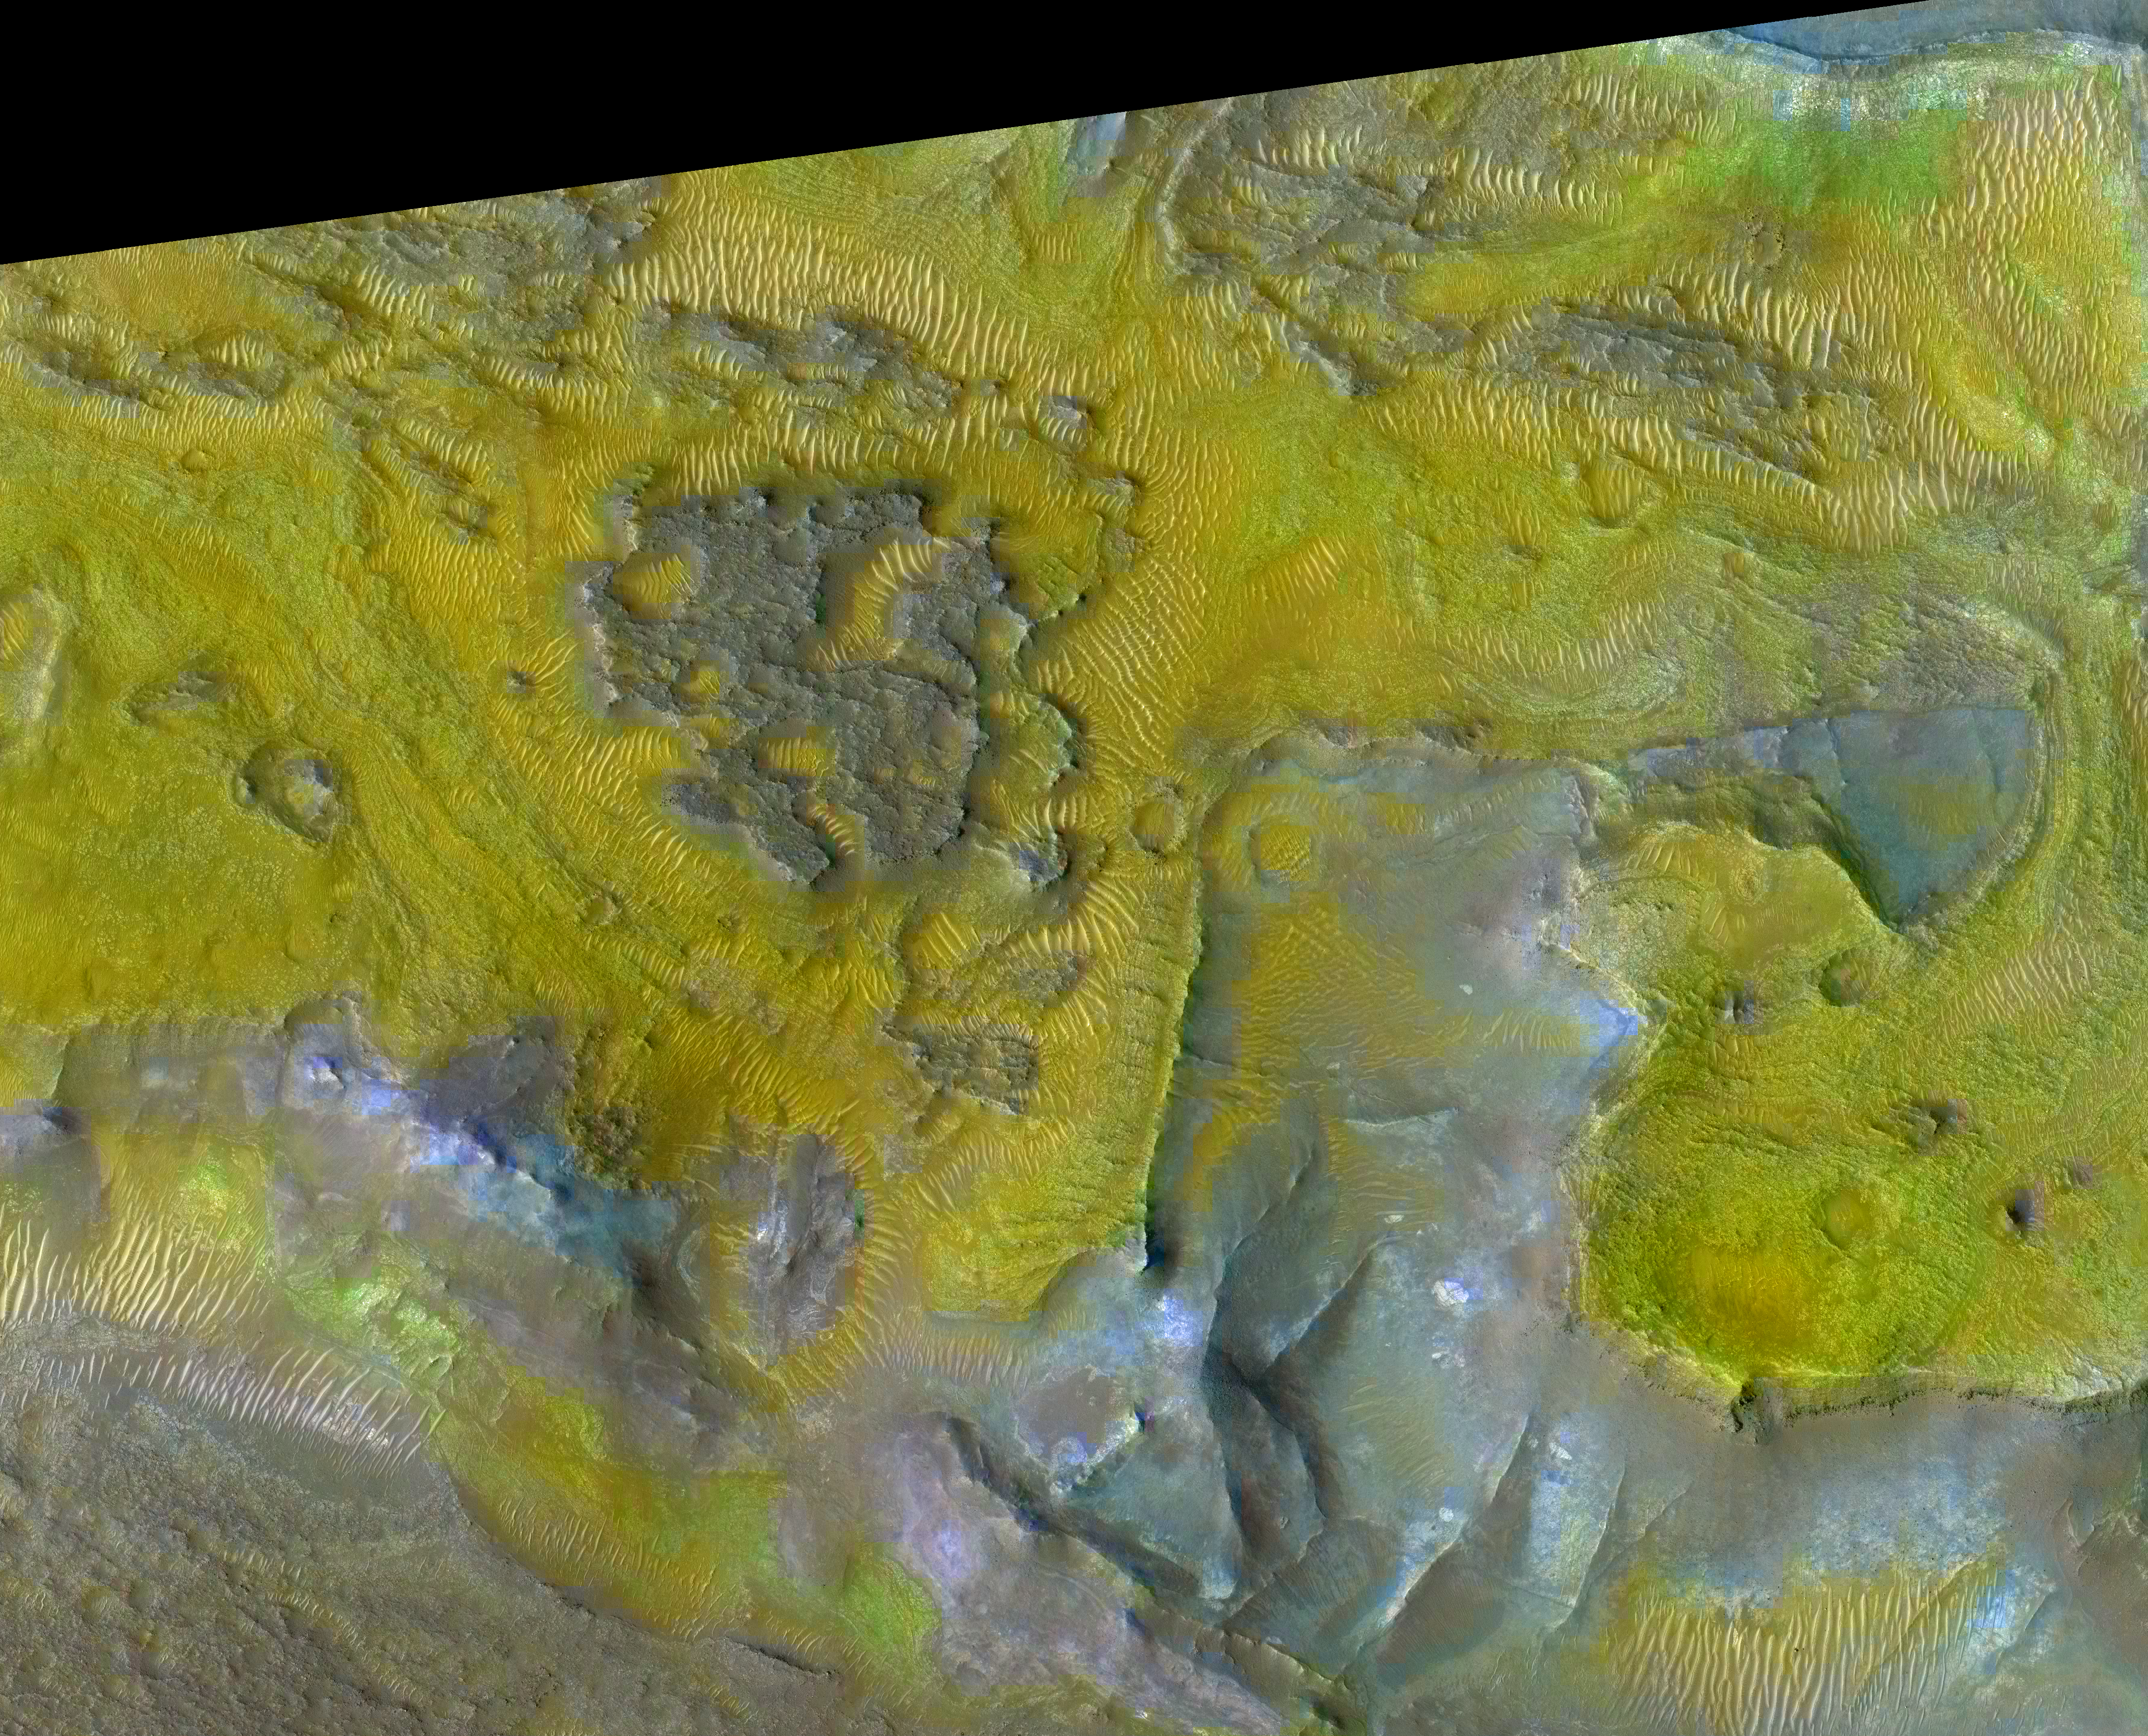

Carbonate-Olivine Relationship in Nile Fossae, Mars

The color coding on this composite image of an area about 3 kilometers (2 miles) across on Mars is based on infrared spectral information interpreted as evidence of various minerals present. Carbonate (green) and olivine-bearing rocks (yellow) occupy the same level in the stratigraphy, and it is thought that the carbonate formed by involvement of water in altering olivine-bearing rocks.

The scene is eroded terrain in the Nili Fossae region of northern Mars. Beneath a rough-textured capping rock unit (purple) lie banded olivine-bearing layers (yellow), which in some places have been partially or wholly altered to carbonate (green). Beneath the olivine-and-carbonate unit are rocks with iron-magnesium smectite clays (light blue). Olivine is also found in sand dunes (near bottom right corner, for example), and it probably eroded from the nearby rocks.

The image overlays the color-coded spectral information from the Compact Reconnaissance Imaging Spectrometer for Mars (CRISM) onto a grayscale image from the High Resolution Imaging Science Experiment (HiRISE) camera. CRISM and HiRISE are two of the six science instruments on NASA’s Mars Reconnaissance Orbiter.

The infrared spectral information comes from a CRISM image catalogued as FRT00003E12. The composite view here was made using 2.38-micrometer-wavelenghth data as red, 1.80 micrometer as green and 1.15 micrometer as blue.

The base black-and-white image is catalogued as PSP_002888_2025 by the HiRISE team.

NASA’s Jet Propulsion Laboratory, a division of the California Institute of Technology, Pasadena, manages the Mars Reconnaissance Orbiter for the NASA Science Mission Directorate, Washington. Lockheed Martin Space Systems, Denver, is the prime contractor for the project and built the spacecraft. The Johns Hopkins University Applied Physics Laboratory led the effort to build the CRISM instrument and operates CRISM in coordination with an international team of researchers from universities, government and the private sector. The University of Arizona, Tucson, operates the HiRISE camera, which was built by Ball Aerospace & Technologies Corp., Boulder, Colo.

Credit: NASA/JPL/JHUAPL/University of Arizona/Brown University